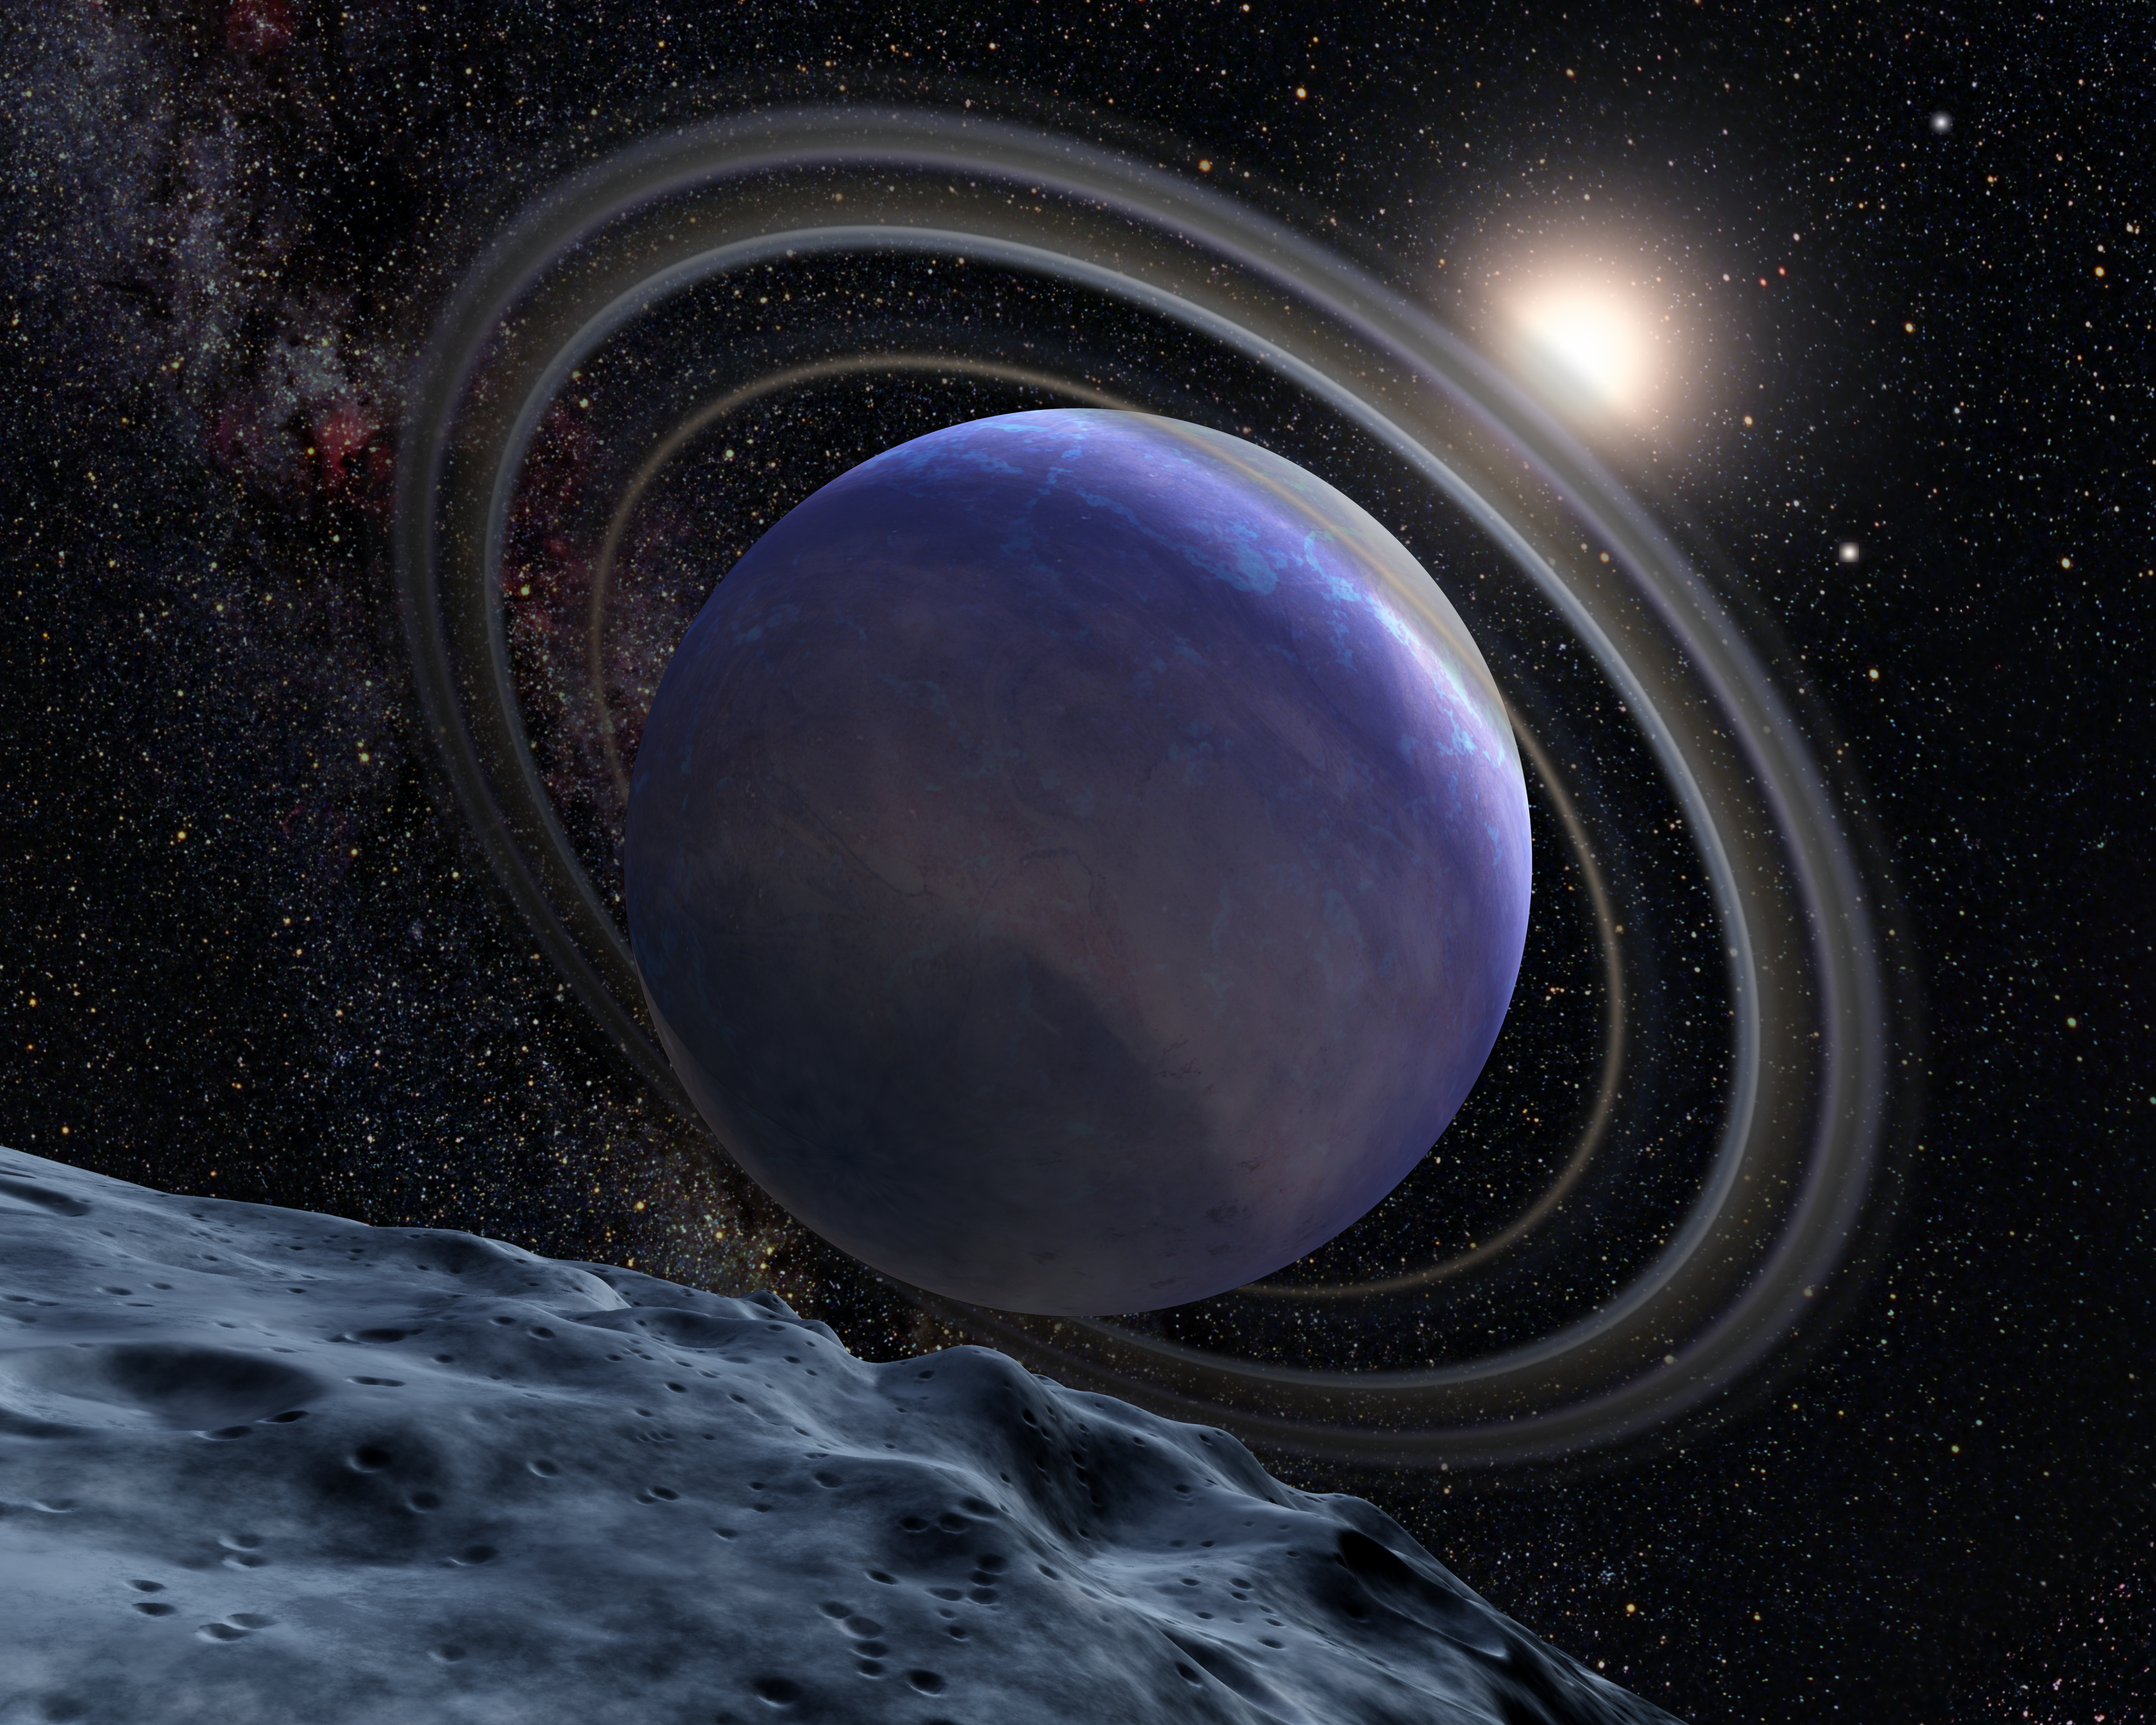

Artist’s Concept of Exoplanet HR 8799b

This is an artistic illustration of the giant planet HR 8799b.

The planet was first discovered in 2007 at the Gemini North observatory. It was identified in the NICMOS archival data in a follow-up search of NICMOS archival data to see if Hubble had also serendipitously imaged it.

The planet is young and hot, at a temperature of 1500 degrees Fahrenheit. It is slightly larger than Jupiter and may be at least seven times more massive.

Analysis of the NICMOS data suggests the planet has water vapor in its atmosphere and is only partially cloud covered. It is not known if the planet has rings or moons, but circumplanetary debris is common among the outer planets of our solar system.

Credit: NASA, ESA, and G. Bacon (STScI)